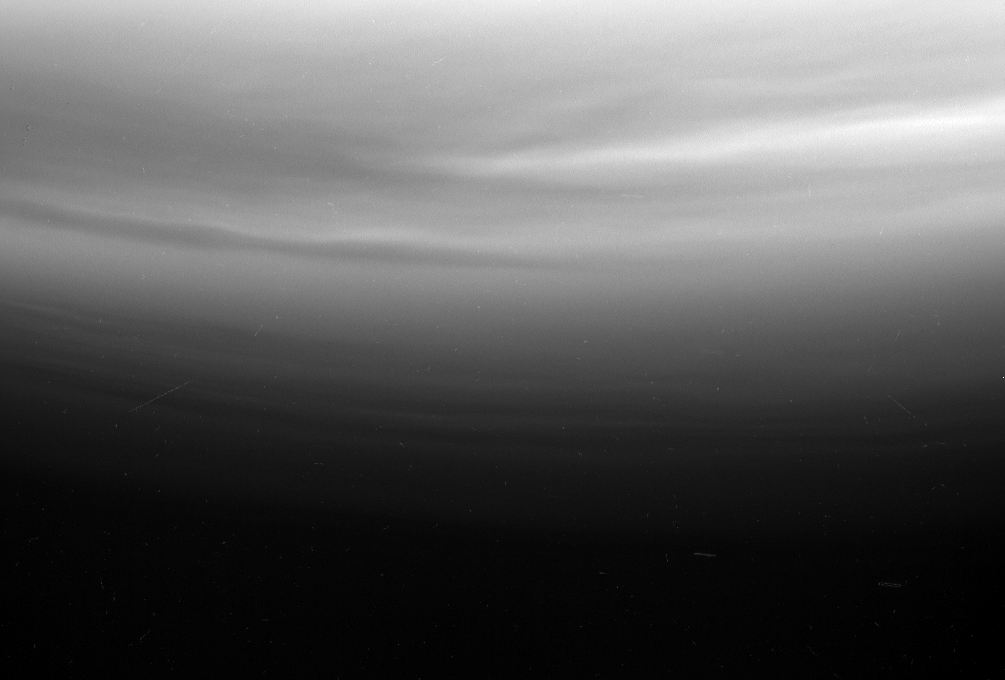

Titan’s Waves?

Multiple upper stratospheric haze layers are evident in this ultraviolet view from Cassini looking toward Titan’s south pole. The alternating bright and dark bands may be due to differing haze concentrations produced by what may be gravity wave motions (the atmospheric equivalent of ripples on a pond), or perhaps they are evidence of shadows cast by haze layers moving upward as waves pass by in the atmosphere. East-west waves suggestive of other wave motions are also visible in these layers.

The image was taken with the Cassini spacecraft narrow angle camera on Feb. 14, 2005, through a filter sensitive to wavelengths of polarized ultraviolet light centered at 338 nanometers. The image was acquired at a distance of approximately 151,000 kilometers (94,000 miles) from Titan and at a Sun-Titan-spacecraft, or phase, angle of 20 degrees. Resolution in the image is about 900 meters (3,000 feet) per pixel.

The Cassini-Huygens mission is a cooperative project of NASA, the European Space Agency and the Italian Space Agency. The Jet Propulsion Laboratory, a division of the California Institute of Technology in Pasadena, manages the mission for NASA’s Science Mission Directorate, Washington, D.C. The Cassini orbiter and its two onboard cameras were designed, developed and assembled at JPL. The imaging team is based at the Space Science Institute, Boulder, Colo.

Credit: NASA/JPL/Space Science Institute